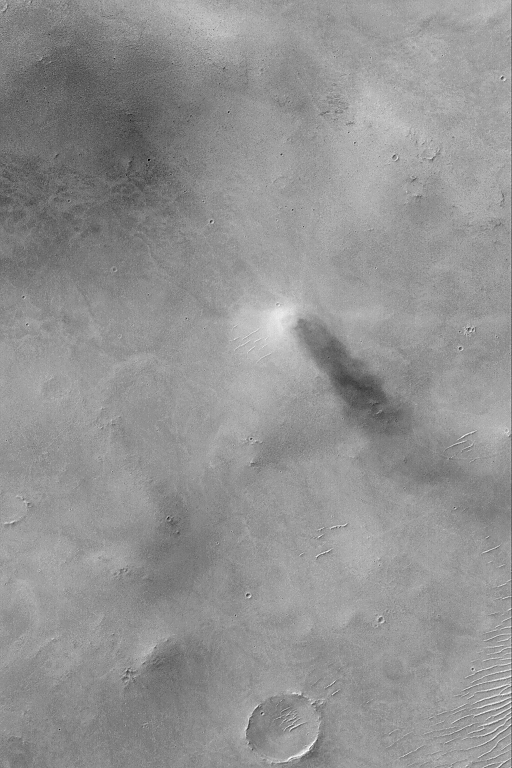

Sabaeus Dust Devil

MGS MOC Release No. MOC2-546, 16 November 2003

This Mars Global Surveyor (MGS) Mars Orbiter Camera (MOC) picture shows an active dust devil in Sinus Sabaeus, southeast of Schiaparelli Basin. Sunlight illuminates the scene from the upper left (northwest). The dust devil is best recognized by the dark, columnar shadow it casts toward the lower right (southeast). This image is located near 5.4°S, 340.0°W. The area shown is about 3 km (1.9 mi) wide.

Credit: NASA/JPL/Malin Space Science Systems